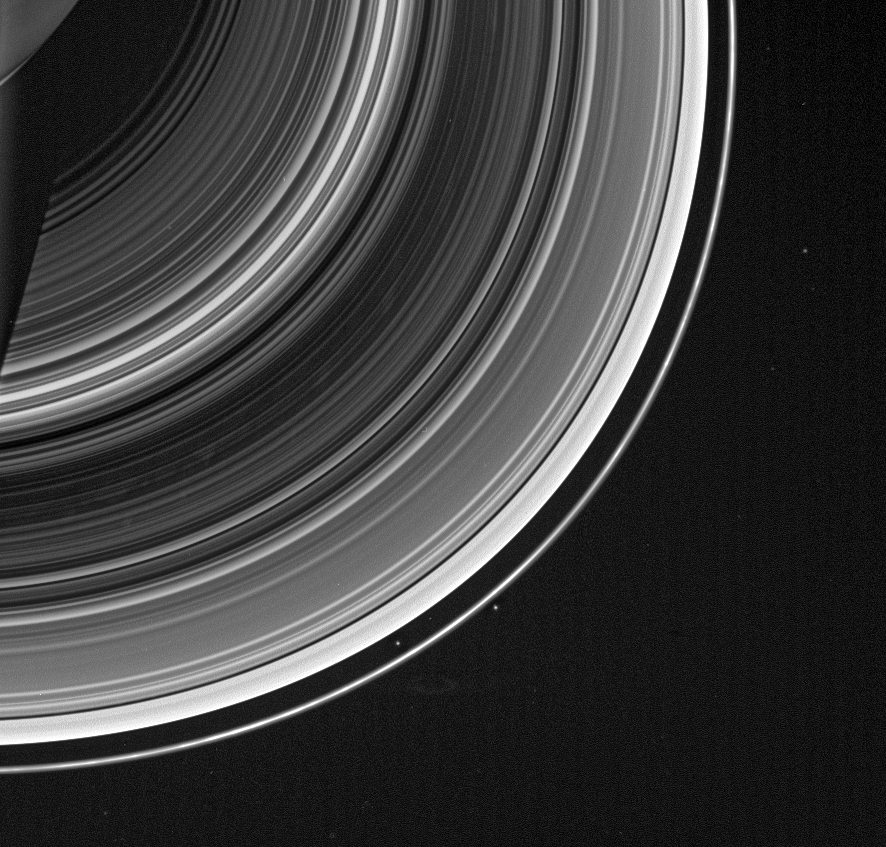

Stars and Stripes … and Spokes

From on high, the Cassini spacecraft spots a group of faint spokes against the striped landscape of the B ring, the dark region in the middle of the rings here. The spokes appear as irregular blotches, bright against the unlit side of the rings.

Outside the rings, at about the two o’clock position in the image, is the moon Janus (181 kilometers, or 113 miles across). The two points of light below center, on both sides of the F ring, are not the shepherd moons Prometheus and Pandora, but rather, are stars in the background. Other faint stars are also visible in the image.

This view looks toward the unlit side of the rings from about 46 degrees above the ringplane.

The image was taken in visible light with the Cassini spacecraft wide-angle camera on Dec. 20, 2006 at a distance of approximately 1.9 million kilometers (1.2 million miles) from Saturn and at a Sun-Saturn-spacecraft, or phase, angle of 144 degrees. Image scale is 109 kilometers (68 miles) per pixel.

The Cassini-Huygens mission is a cooperative project of NASA, the European Space Agency and the Italian Space Agency. The Jet Propulsion Laboratory, a division of the California Institute of Technology in Pasadena, manages the mission for NASA’s Science Mission Directorate, Washington, D.C. The Cassini orbiter and its two onboard cameras were designed, developed and assembled at JPL. The imaging operations center is based at the Space Science Institute in Boulder, Colo.

Credit: NASA/JPL/Space Science Institute